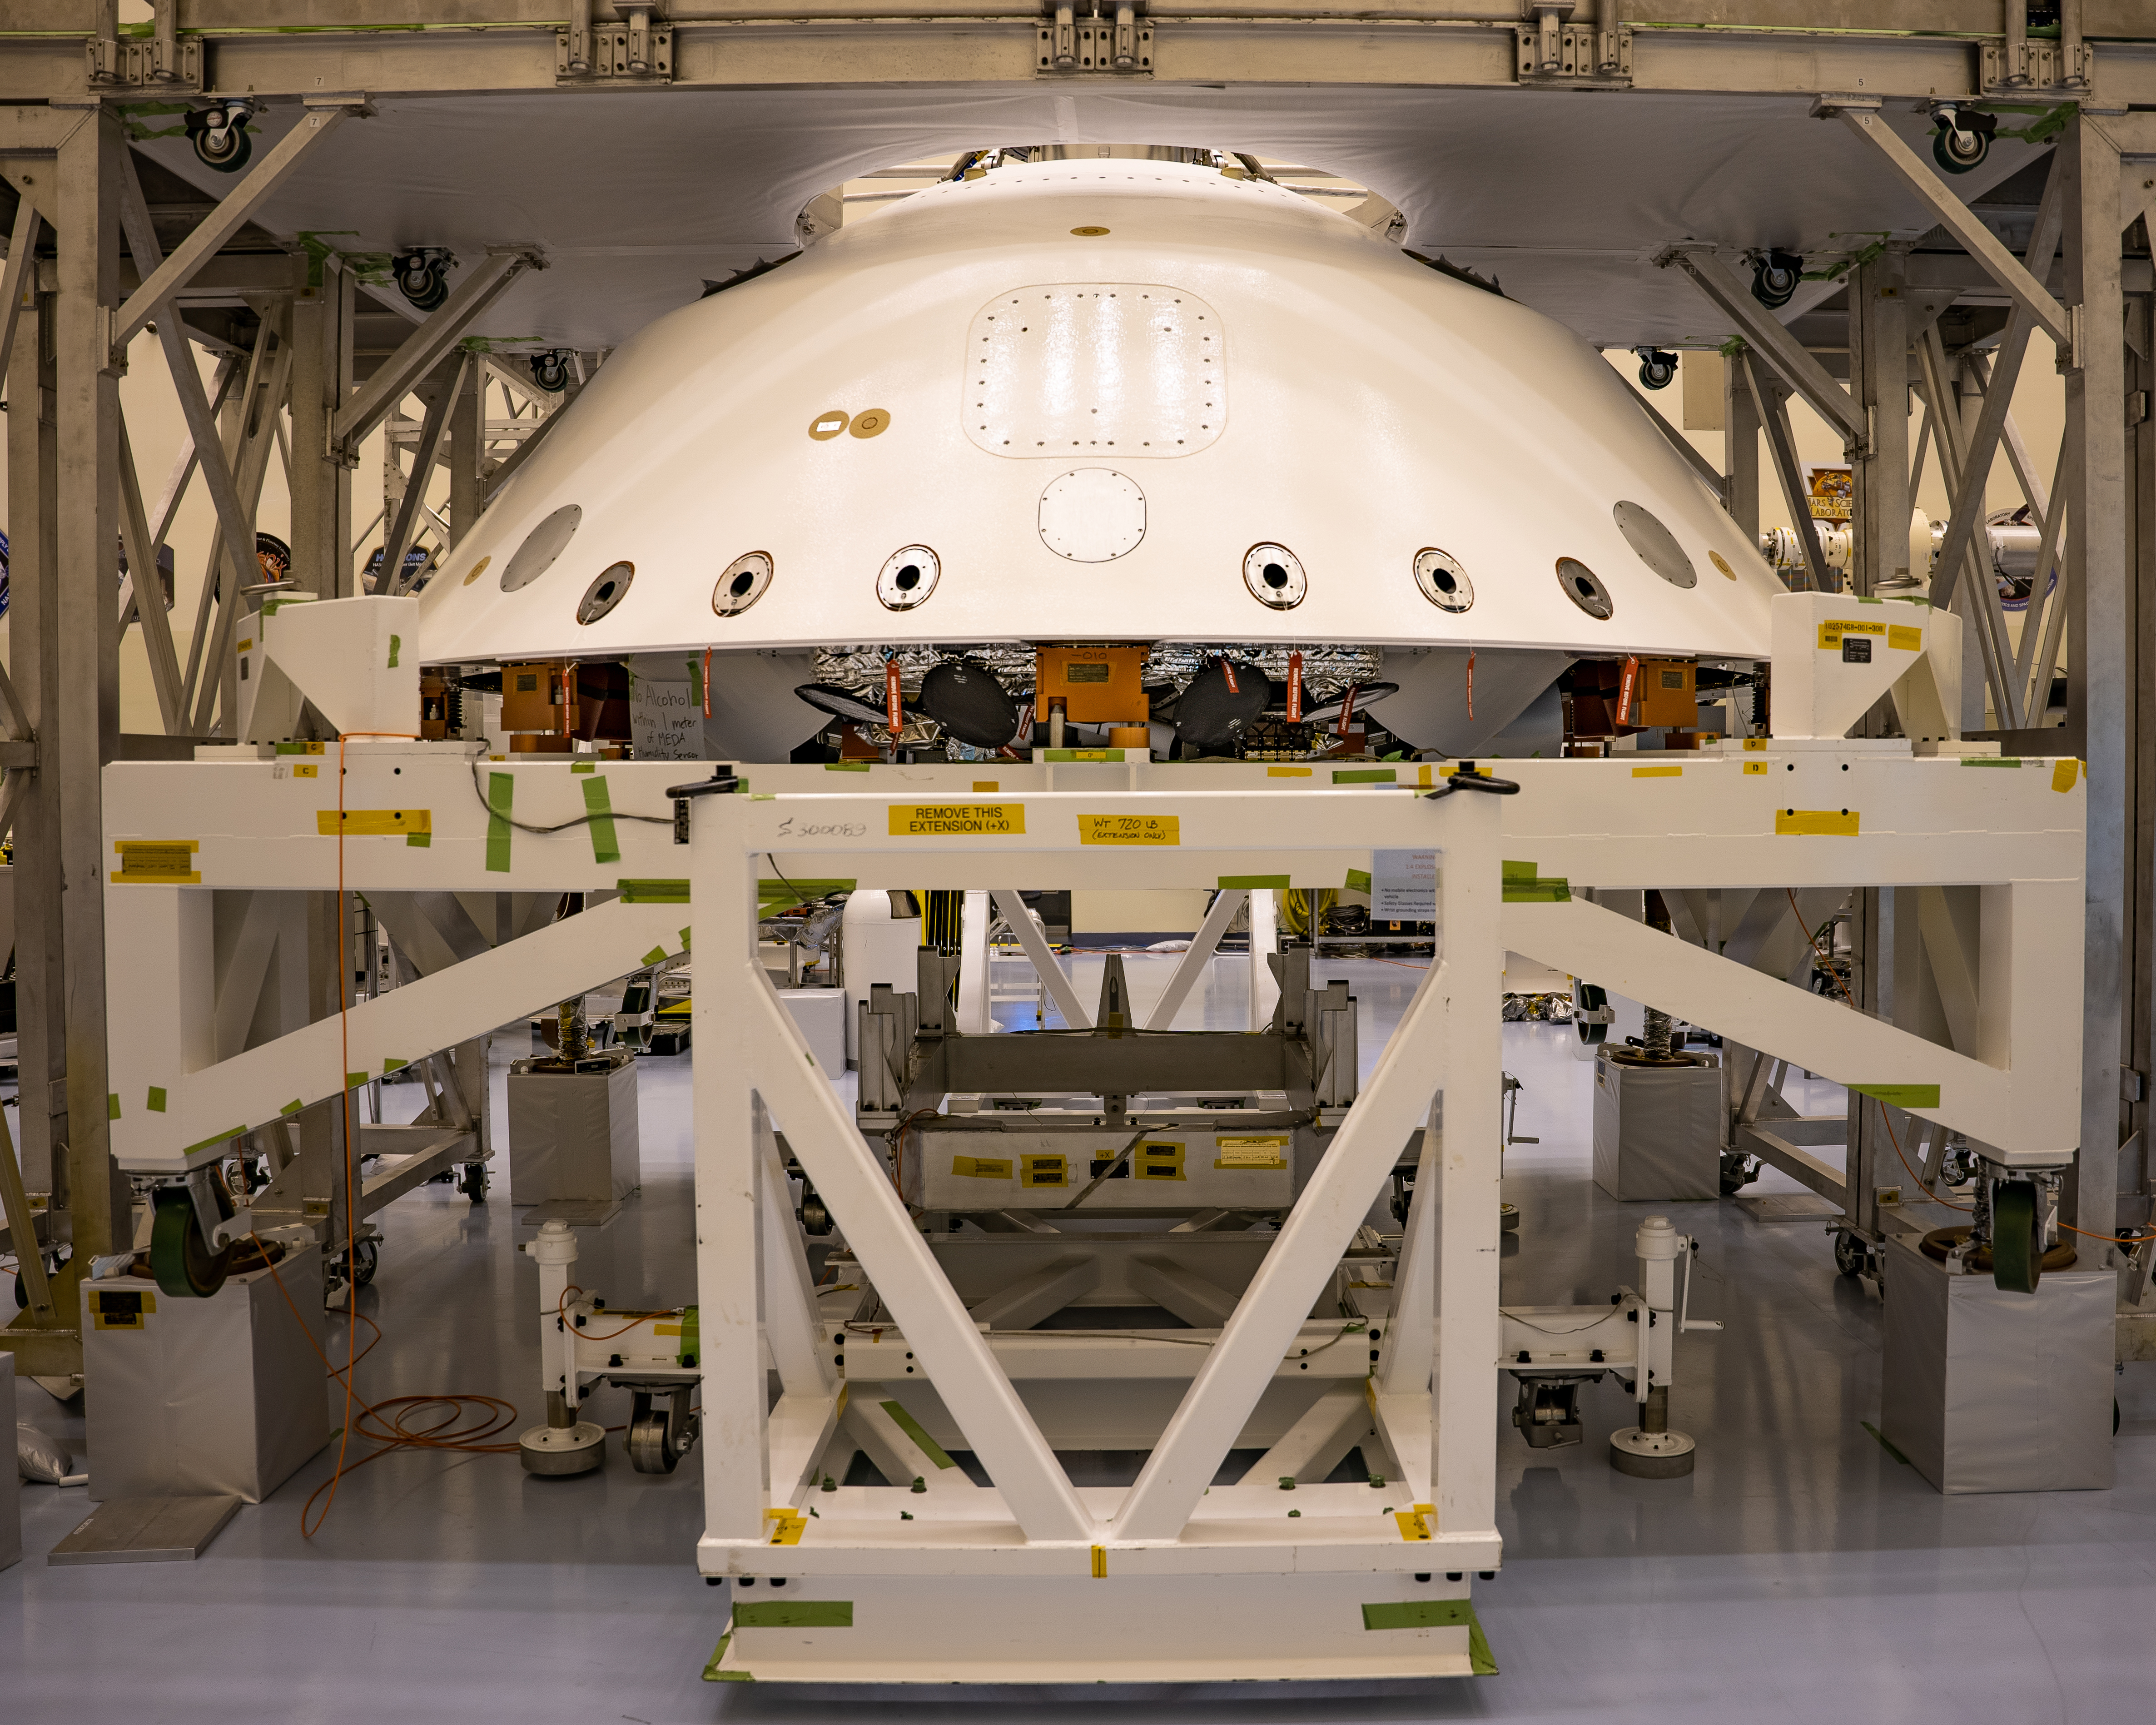

Protecting NASA’s Perseverance Mars Rover

The cone-shaped back shell for NASA’s Perseverance rover mission sits on a support structure in this April 29, 2020, image from Kennedy Space Center in Florida. Along with the heat shield, the back shell provides protection for the rover and descent stage during Martian atmospheric entry. Portions of the descent stage and rover, stacked one on top of the other, can be seen in the open area directly below the lower edge of back shell.

Credit: NASA/JPL-Caltech